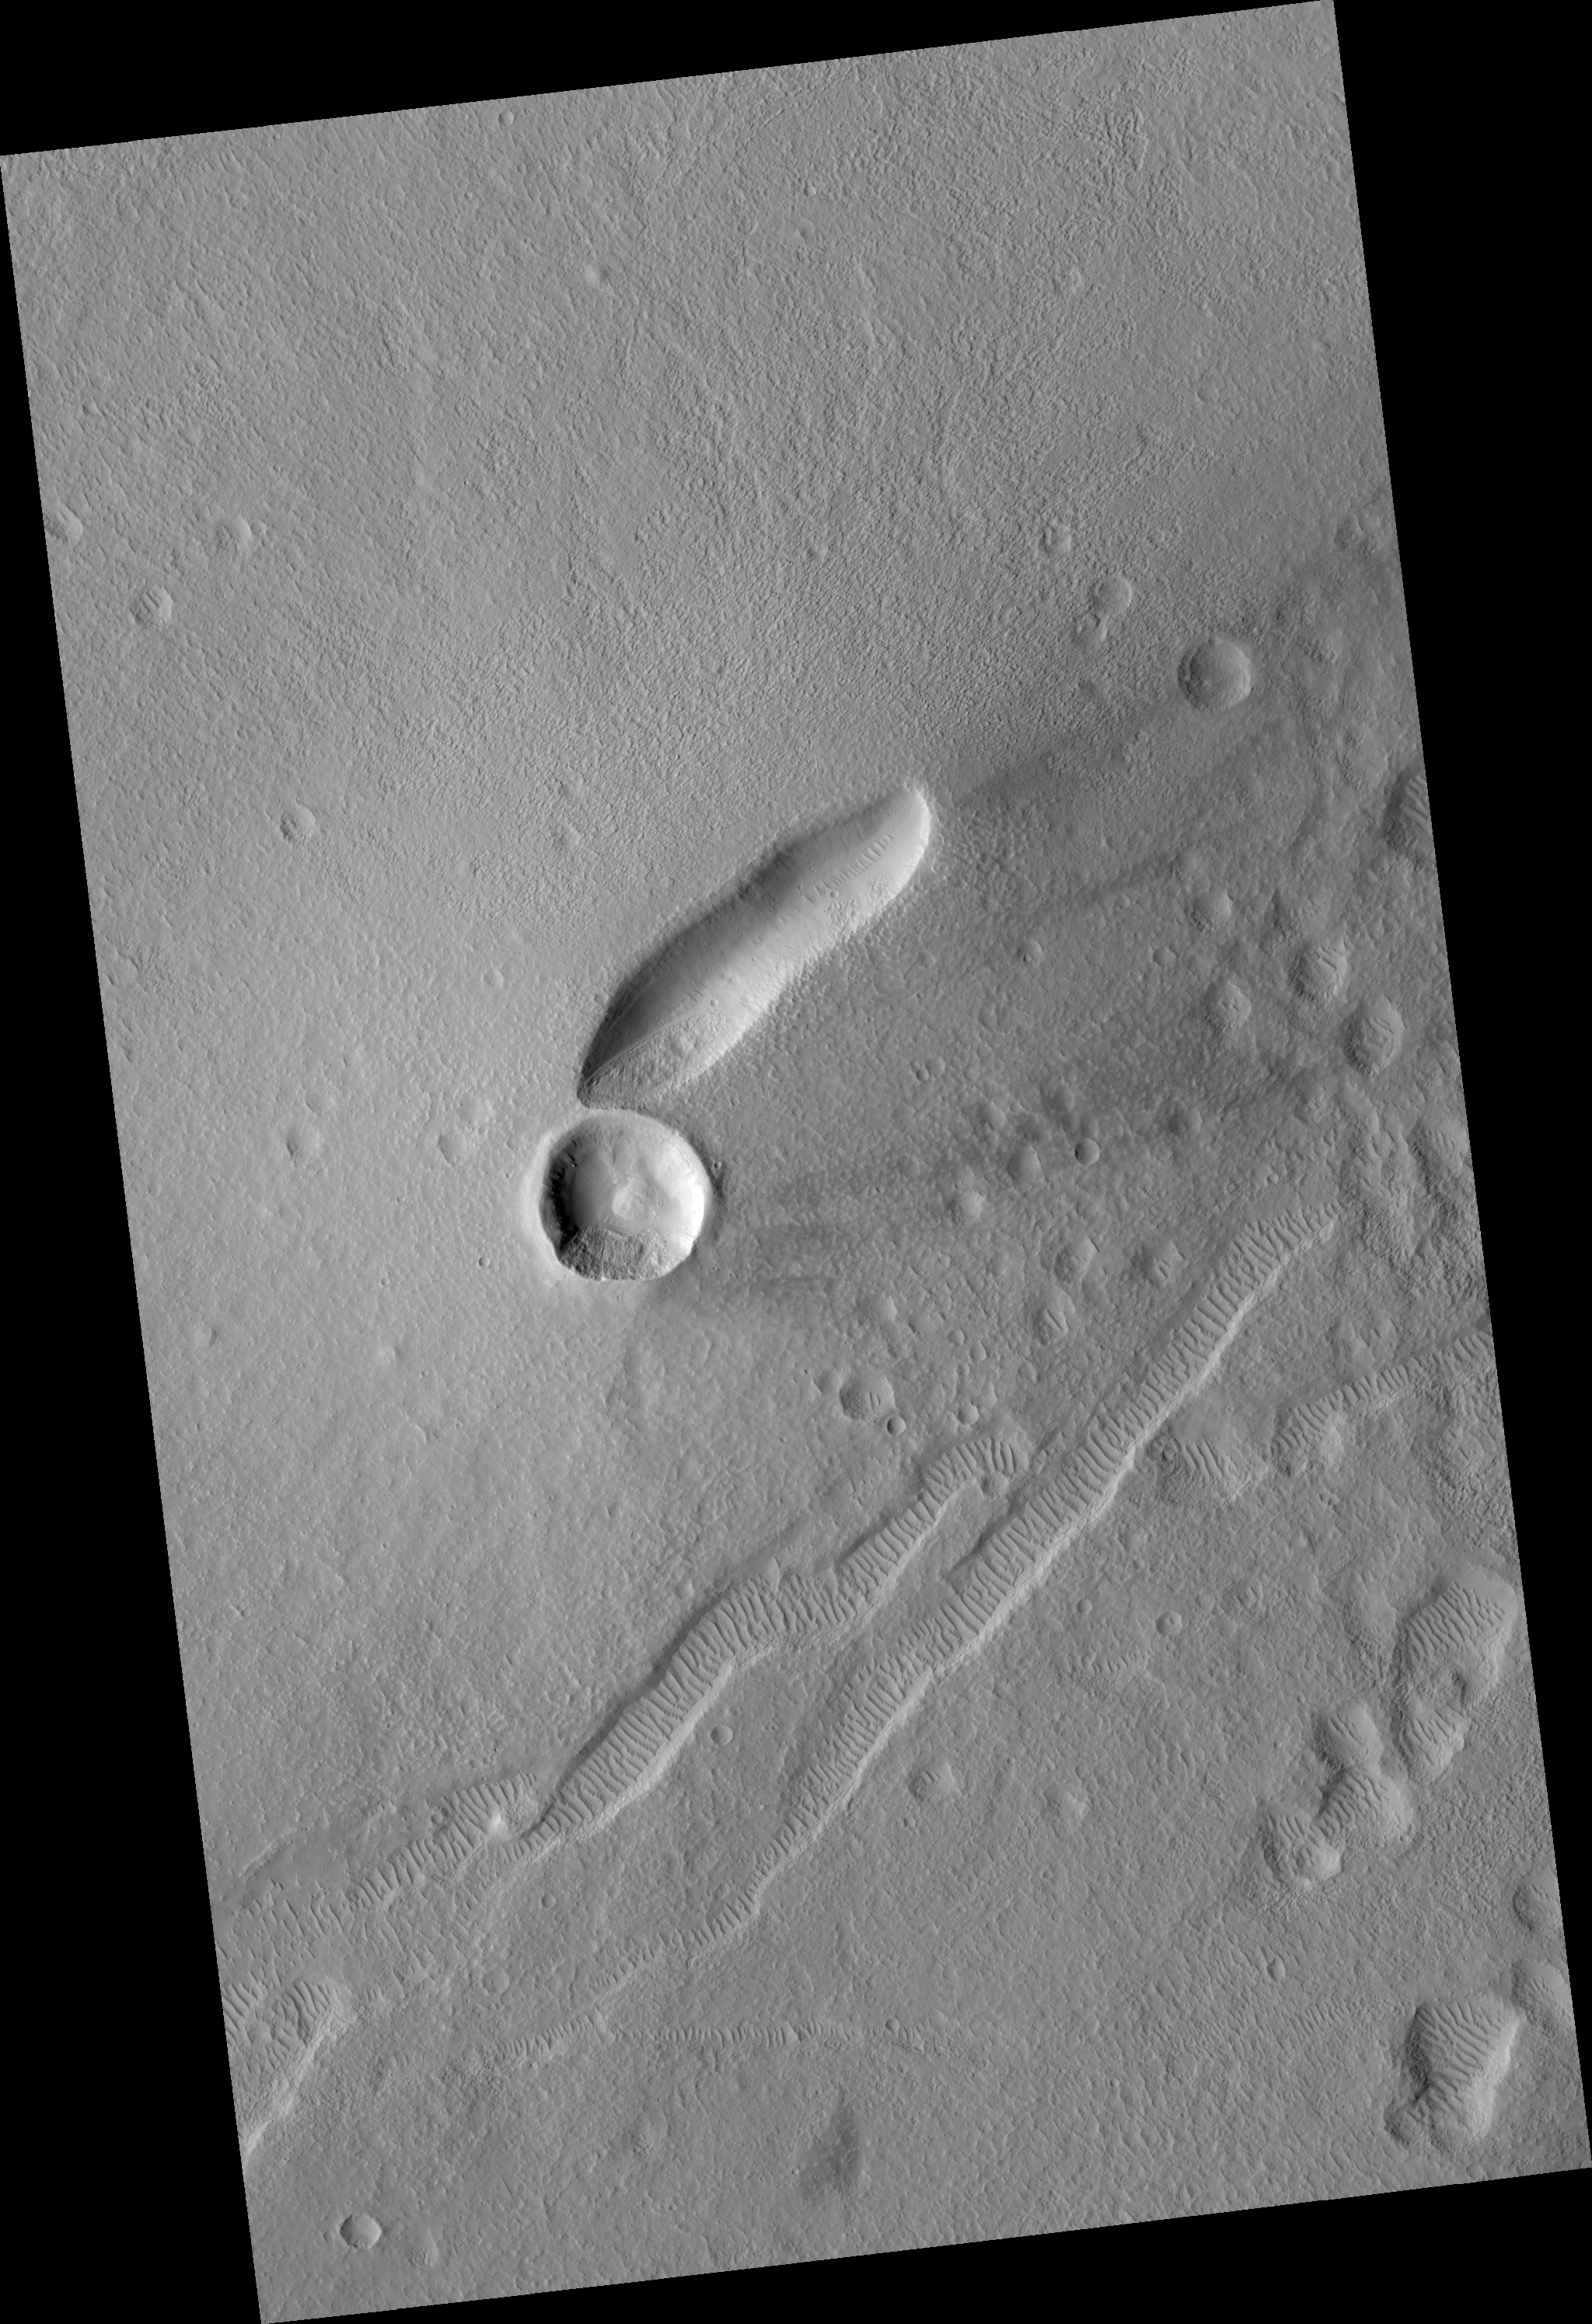

East Mareotis Tholus

Image PSP_001364_2160 was taken by the High Resolution Imaging Science Experiment (HiRISE) camera onboard the Mars Reconnaissance Orbiter spacecraft on November 10, 2006. The complete image is centered at 35.9 degrees latitude, 274.9 degrees East longitude. The range to the target site was 287.8 km (179.9 miles). At this distance the image scale is 57.6 cm/pixel (with 2 x 2 binning) so objects ~173 cm across are resolved. The image shown here has been map-projected to 50 cm/pixel and north is up. The image was taken at a local Mars time of 3:22 PM and the scene is illuminated from the west with a solar incidence angle of 48 degrees, thus the sun was about 42 degrees above the horizon. At a solar longitude of 133.5 degrees, the season on Mars is Northern Summer.

NASA’s Jet Propulsion Laboratory, a division of the California Institute of Technology in Pasadena, manages the Mars Reconnaissance Orbiter for NASA’s Science Mission Directorate, Washington. Lockheed Martin Space Systems, Denver, is the prime contractor for the project and built the spacecraft. The High Resolution Imaging Science Experiment is operated by the University of Arizona, Tucson, and the instrument was built by Ball Aerospace and Technology Corp., Boulder, Colo.

Credit: NASA/JPL/Univ. of Arizona